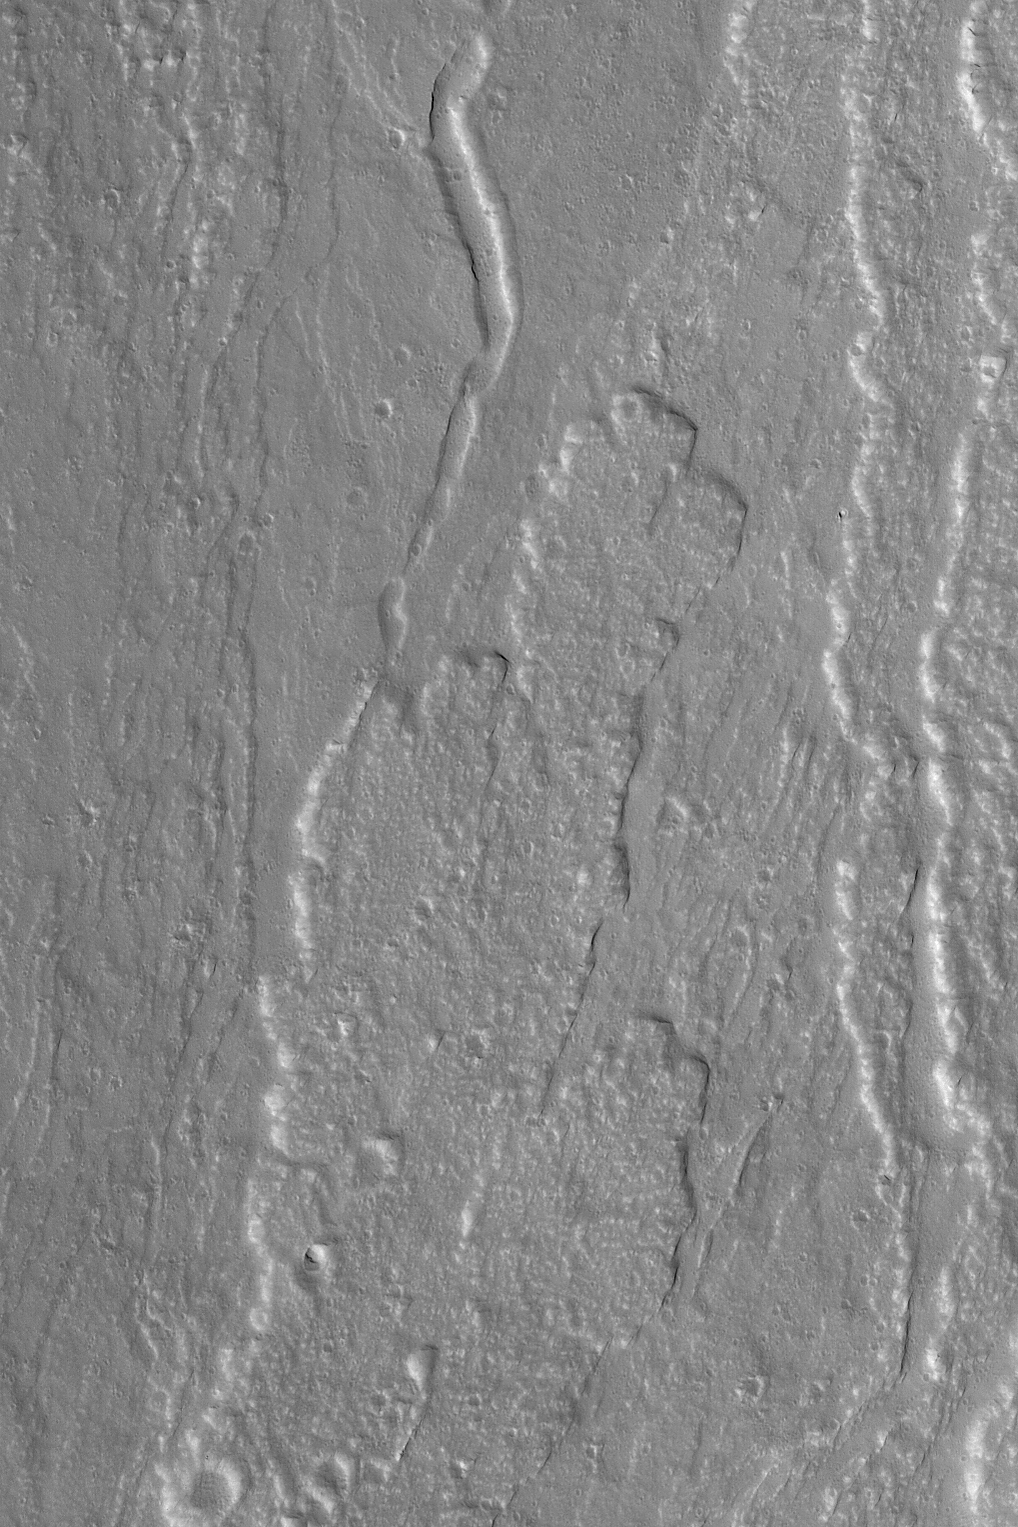

Olympus Mons Lava Flows

MGS MOC Release No. MOC2-525, 26 October 2003

This May 2003 Mars Global Surveyor (MGS) Mars Orbiter Camera (MOC) picture shows lava flows on the lower northern flanks of the large martian volcano, Olympus Mons. Located near 21.9°N, 132.9°W, the image features flows that moved down the north slope, toward the north/northeast (top/upper right). Sunlight illuminates this scene from the left/lower left; the picture covers an area about 3 km (1.9 mi) across.

Credit: NASA/JPL/Malin Space Science Systems